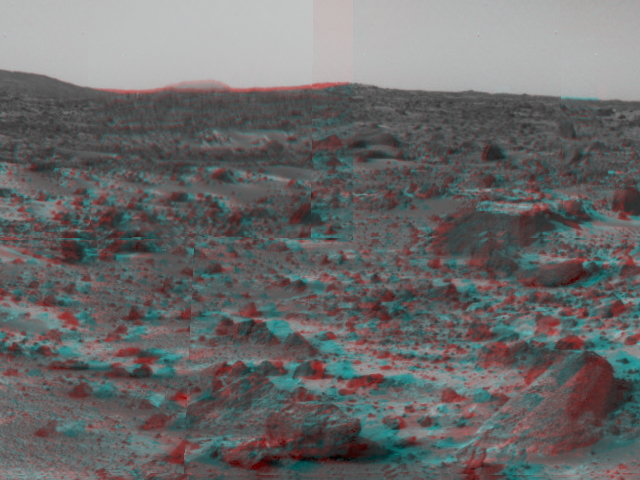

Martian Terrain & Wedge in 3-D

An area of rough Martian terrain is prominent in this stereo image, taken by the Imager for Mars Pathfinder (IMP) on Sol 3. 3D glasses are necessary to identify surface detail. The large rock dubbed “Wedge” is at lower right. The IMP is a stereo imaging system with color capability provided by 24 selectable filters — twelve filters per “eye.”

Click below to see the left and right views individually.

Left
Right
Photojournal note: Sojourner spent 83 days of a planned seven-day mission exploring the Martian terrain, acquiring images, and taking chemical, atmospheric and other measurements. The final data transmission received from Pathfinder was at 10:23 UTC on September 27, 1997. Although mission managers tried to restore full communications during the following five months, the successful mission was terminated on March 10, 1998.

Credit: NASA/JPL